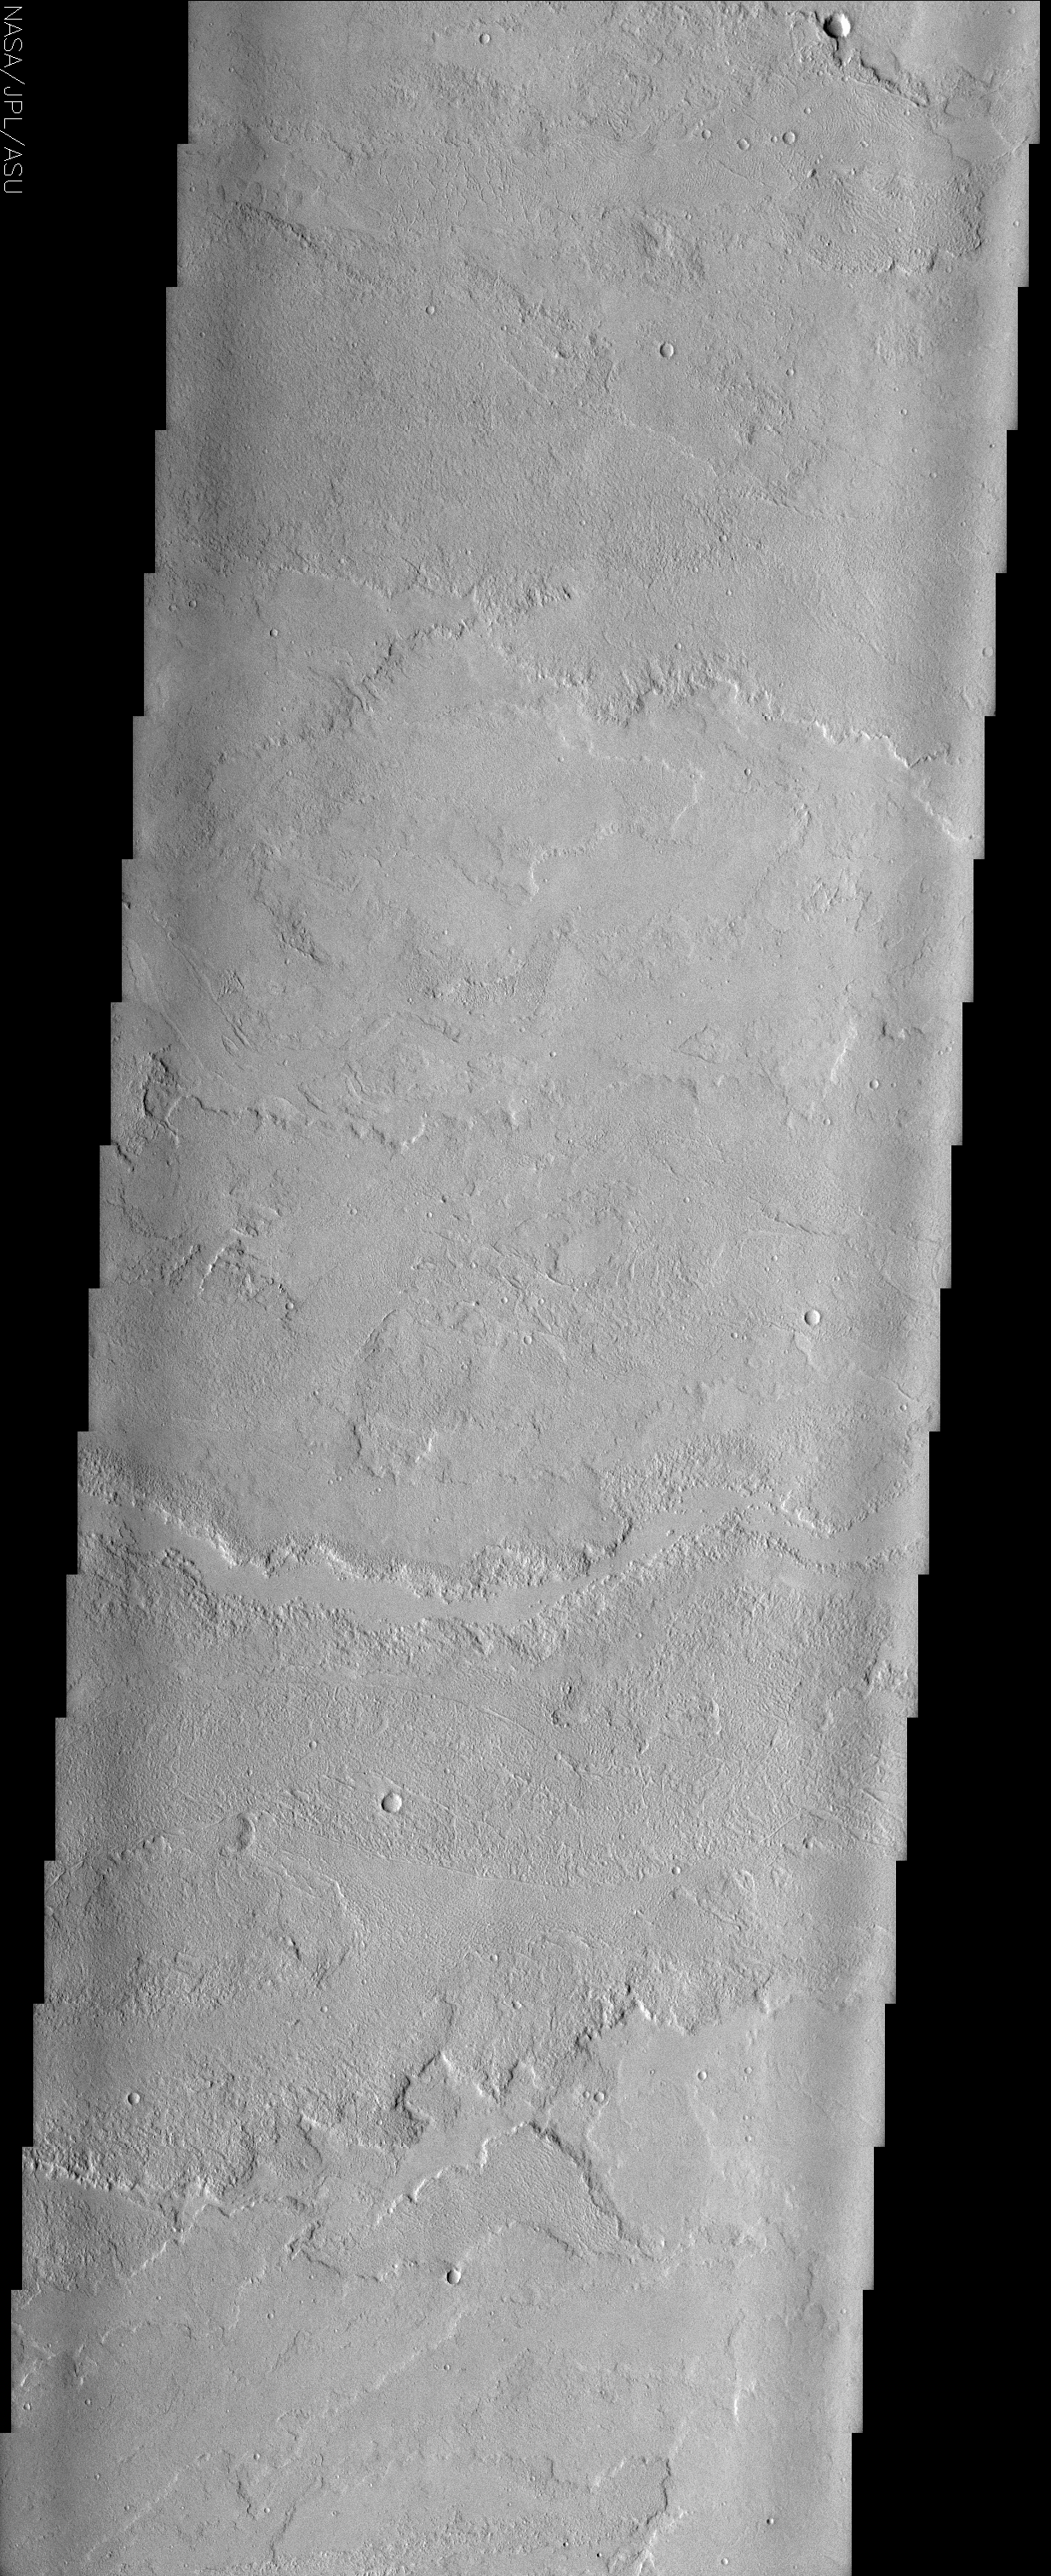

Lava Flows in Eastern Tharsis

(Released 31 May 2002)
This image may at first appear somewhat bland — there is little contrast in the surface materials due to dust cover, and there are few impact craters — but there are some very interesting geologic features here. The great Tharsis volcanoes have produced vast fields of lava flows, such as those shown in this image, to the east of Tharsis Tholus. The flows in this image have moved from west to east, down the regional topographic slope. The lobate edges of the flows are distinctive, and permit the discrimination of many overlapping individual flows that may represent tens, hundreds, thousands, or even millions of years worth of volcanic activity (overlapping relationships are especially evident at the bottom of the image). Viewed at full resolution, the image reveals interesting patterns and textures on the top surfaces of these flows. In particular, at the top of the image, there are numerous parallel curved ridges visible on the upper surfaces of the lava flows. These ridges make the flow surface look somewhat ropy, and at smaller scales this flow might be referred to as pahoehoe, indicative of a relatively fluid type of lava flow. At the scales observed here, however, these features are probably better referred to as pressure ridges. Pressure ridges form on the surface of a lava flow when the upper part of the flow is exposed to air, freezing it, but the insulated unfrozen interior of the flow continues to move down slope (and more material is pushed forward from behind), causing the surface to compress and pile up like a rug. Rough-looking flows with less distinct (more random) patterns on their surfaces may be flows that are more like terrestrial a’a flows, which are distinguished from pahoehoe flows by their higher viscosities and effusion rates. Near the center of the image there is an east-west trending, smooth-floored depression. The somewhat continuous width of this depression suggests that it is not simply formed by the edges of two higher-standing flows on either side; rather it may be a leveed channel created by more fluid lava flows. Faint east-west trending linear to arcuate features in the lower third of the image separate rougher and smoother surfaces, and may be fractures that guided or were barriers to later flows.

Credit: NASA/JPL/Arizona State University